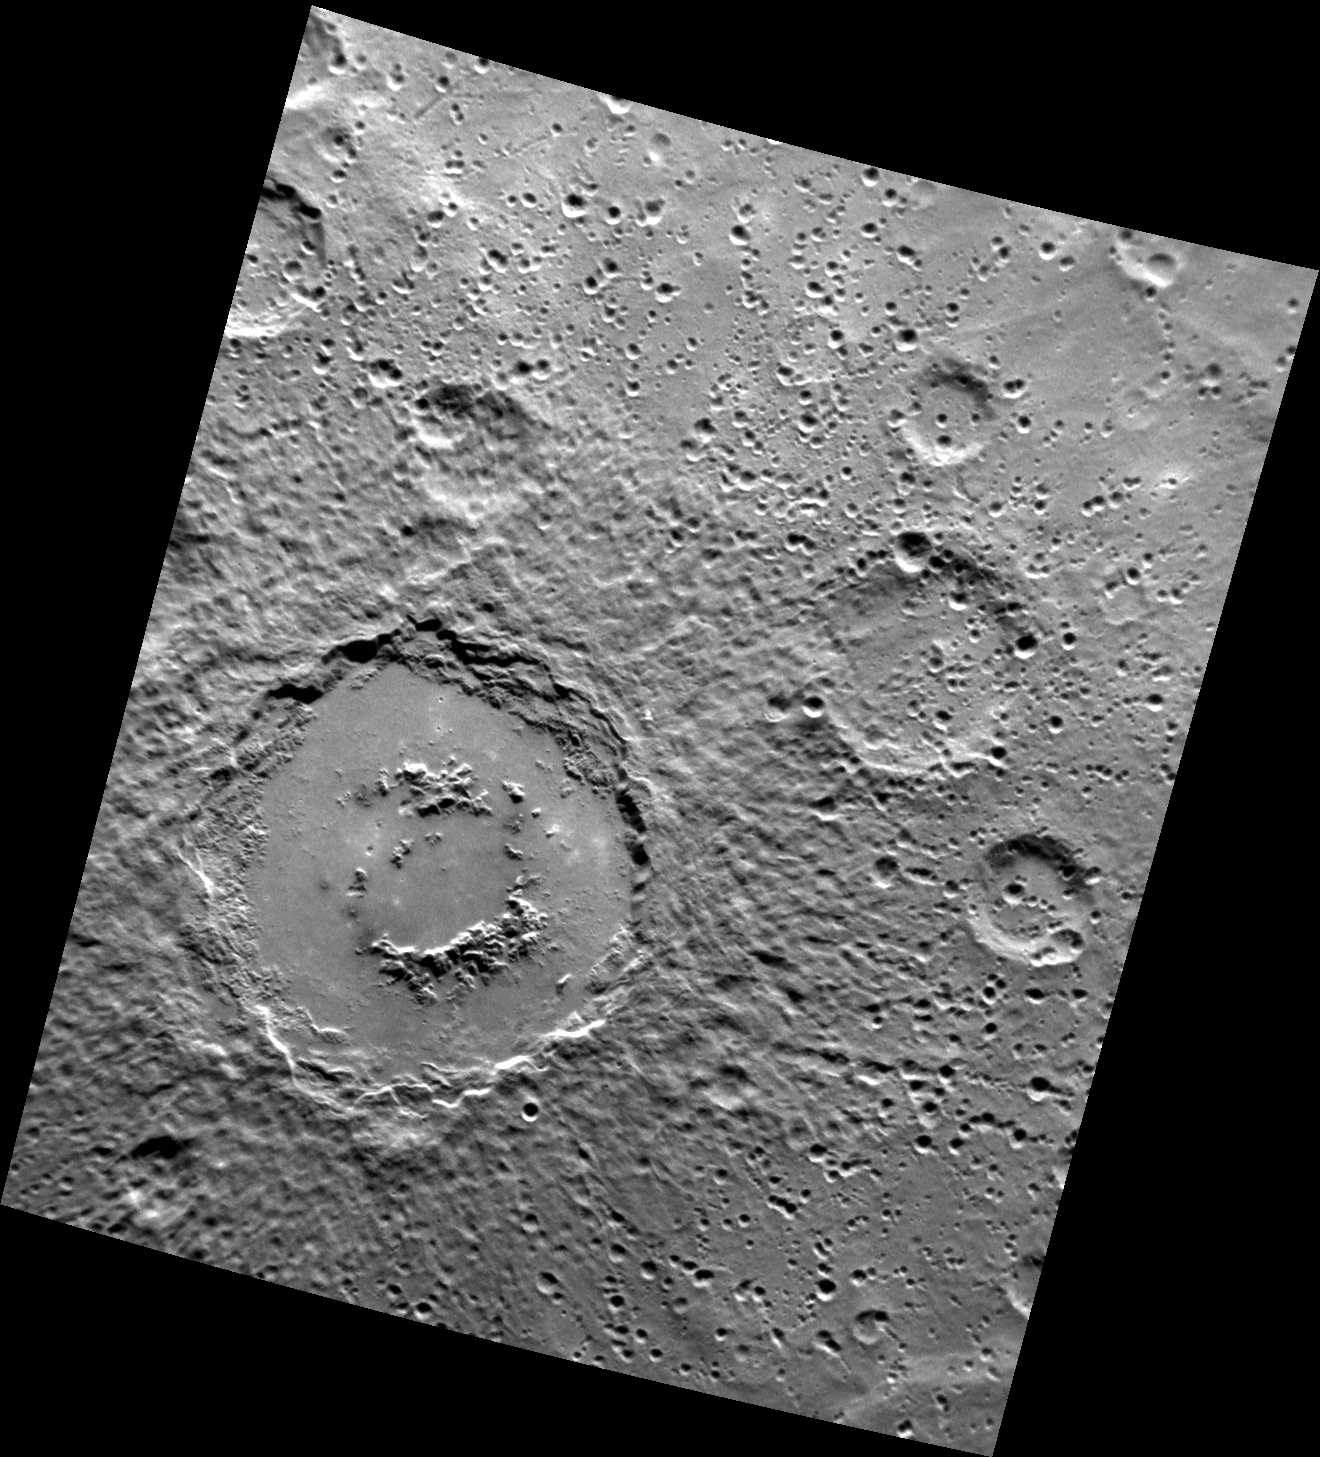

Crater Captivation

This image, captured by the Narrow Angle Camera (NAC), shows an unnamed complex crater in Mercury’s southern hemisphere. The smooth crater floor is likely due to impact melt that formed during the collision that produced the crater. Also visible are the peak ring and terraced walls, as well as the ejecta blanket and a large field of secondary craters and crater chains.

This image was acquired as part of MDIS’s high-resolution surface morphology base map. The surface morphology base map will cover more than 90% of Mercury’s surface with an average resolution of 250 meters/pixel (0.16 miles/pixel or 820 feet/pixel). Images acquired for the surface morphology base map typically have off-vertical Sun angles (i.e., high incidence angles) and visible shadows so as to reveal clearly the topographic form of geologic features.

The MESSENGER spacecraft is the first ever to orbit the planet Mercury, and the spacecraft’s seven scientific instruments and radio science investigation are unraveling the history and evolution of the Solar System’s innermost planet. Visit the Why Mercury? section of this website to learn more about the key science questions that the MESSENGER mission is addressing. During the one-year primary mission, MDIS is scheduled to acquire more than 75,000 images in support of MESSENGER’s science goals.

Date acquired: July 25, 2011
Image Mission Elapsed Time (MET): 220043917
Image ID: 546489
Instrument: Narrow Angle Camera (NAC) of the Mercury Dual Imaging System (MDIS)
Center Latitude: -66.40°
Center Longitude: 81.43° E
Resolution: 326 meters/pixel
Scale: The large crater has a diameter of about 155 km (96 miles)
Incidence Angle: 67.0°
Emission Angle: 33.5°
Phase Angle: 100.5°

These images are from MESSENGER, a NASA Discovery mission to conduct the first orbital study of the innermost planet, Mercury. For information regarding the use of images, see the MESSENGER image use policy.

Credit: NASA/Johns Hopkins University Applied Physics Laboratory/Carnegie Institution of Washington